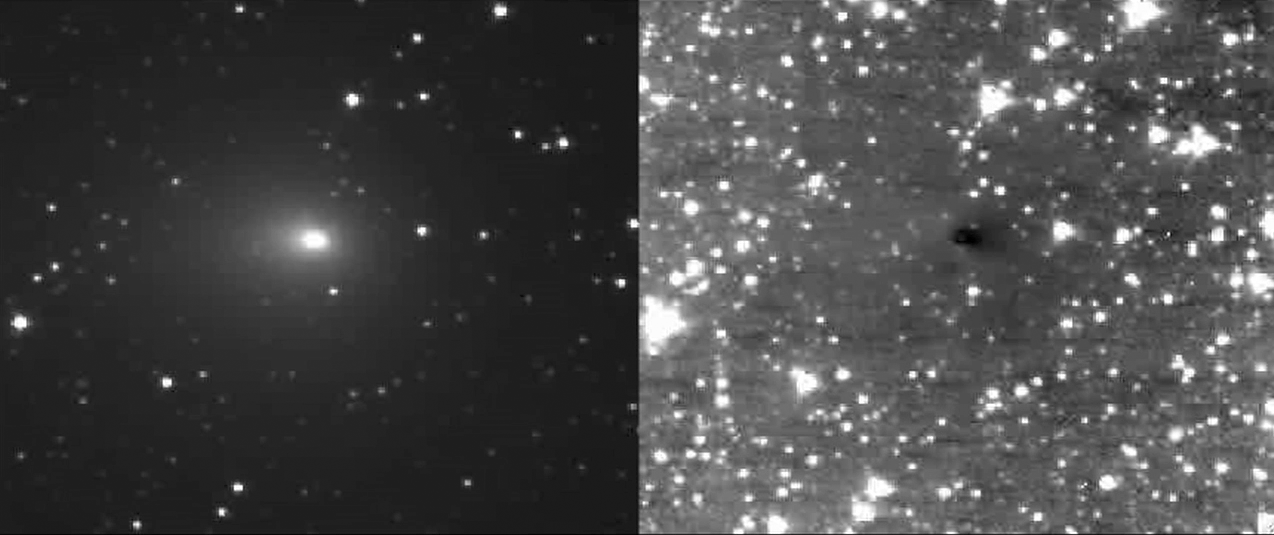

Spacecraft Images Comet Target’s Jets

The Deep Impact spacecraft’s High- and Medium-Resolution Imagers (HRI and MRI) have captured multiple jets emanating from comet Hartley 2 turning on and off while the spacecraft is 8 million kilometers (5 million miles) away from the comet. The movies from HRI and MRI show the progression of two jets during a 16-hour time period.

Credit: NASA/JPL-Caltech/UMD